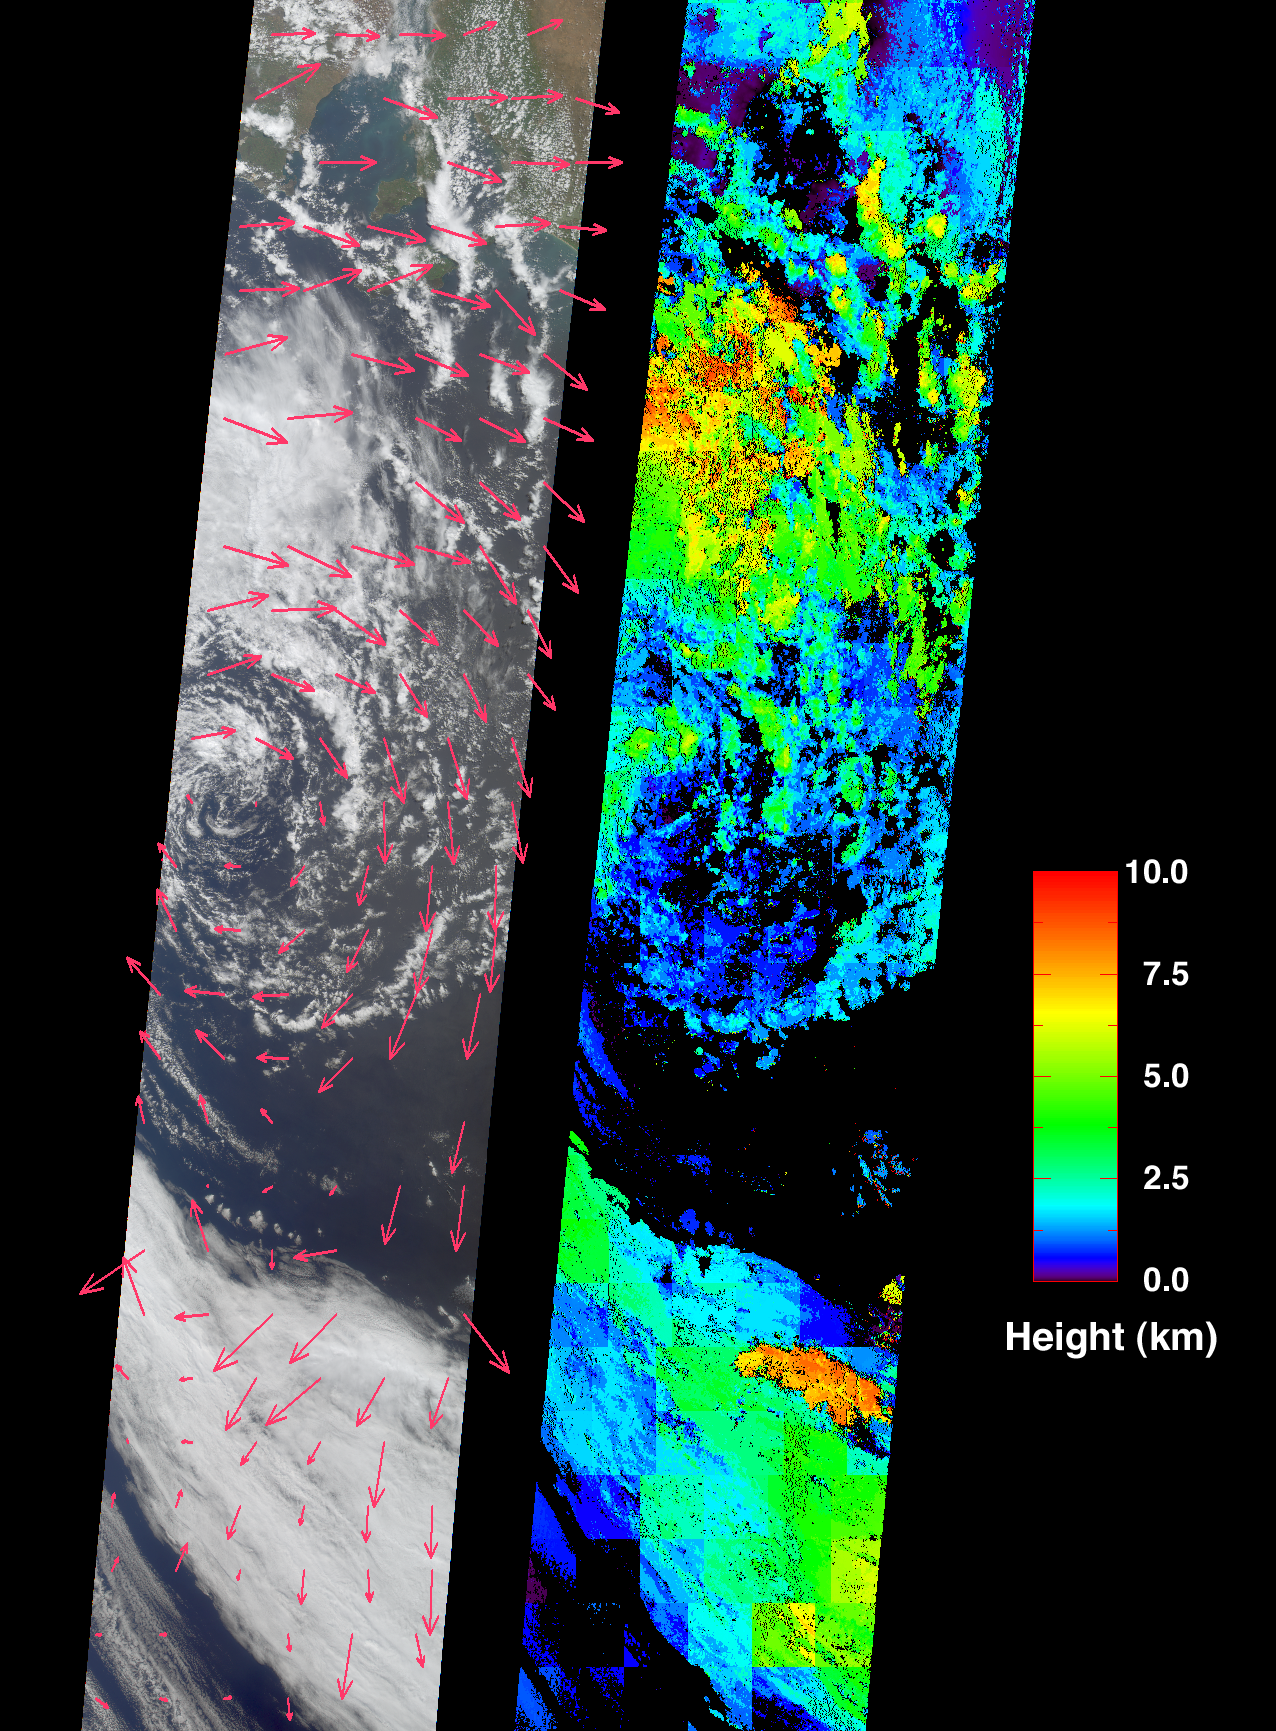

Extratropical Cyclone in the Southern Ocean

These images from the Multi-angle Imaging SpectroRadiometer portray an occluded extratropical cyclone situated in the Southern Ocean, about 650 kilometers south of the Eyre Peninsula, South Australia.

Parts of the Yorke Peninsula and a portion of the Murray-Darling River basin are visible between the clouds near the top of the left-hand image, a true-color view from MISR’s nadir (vertical-viewing) camera. Retrieved cloud-tracked wind velocities are indicated by the superimposed arrows. The image on the right displays cloud-top heights. Areas where cloud heights could not be retrieved are shown in black. Both the wind vectors and the cloud heights were derived using data from multiple MISR cameras within automated computer processing algorithms. The stereoscopic algorithms used to generate these results are still being refined, and future versions of these products may show modest changes.

Extratropical cyclones are the dominant weather system at midlatitudes, and the term is used generically for region allow-pressure systems in the mid- to high-latitudes. In the southern hemisphere, cyclonic rotation is clockwise. These storms obtain their energy from temperature differences between air masses on either side of warm and cold fronts, and their characteristic pattern is of warm and cold fronts radiating out from a migrating low pressure center which forms, deepens, and dissipates as the fronts fold and collapse on each other. The center of this cyclone has started to decay, with the band of cloud to the south most likely representing the main front that was originally connected with the cyclonic circulation.

These views were acquired on October 11, 2001 during Terra orbit 9650, and represent an area of about 380 kilometers x 1900 kilometers.

Credit: NASA/GSFC/LaRC/JPL, MISR Team